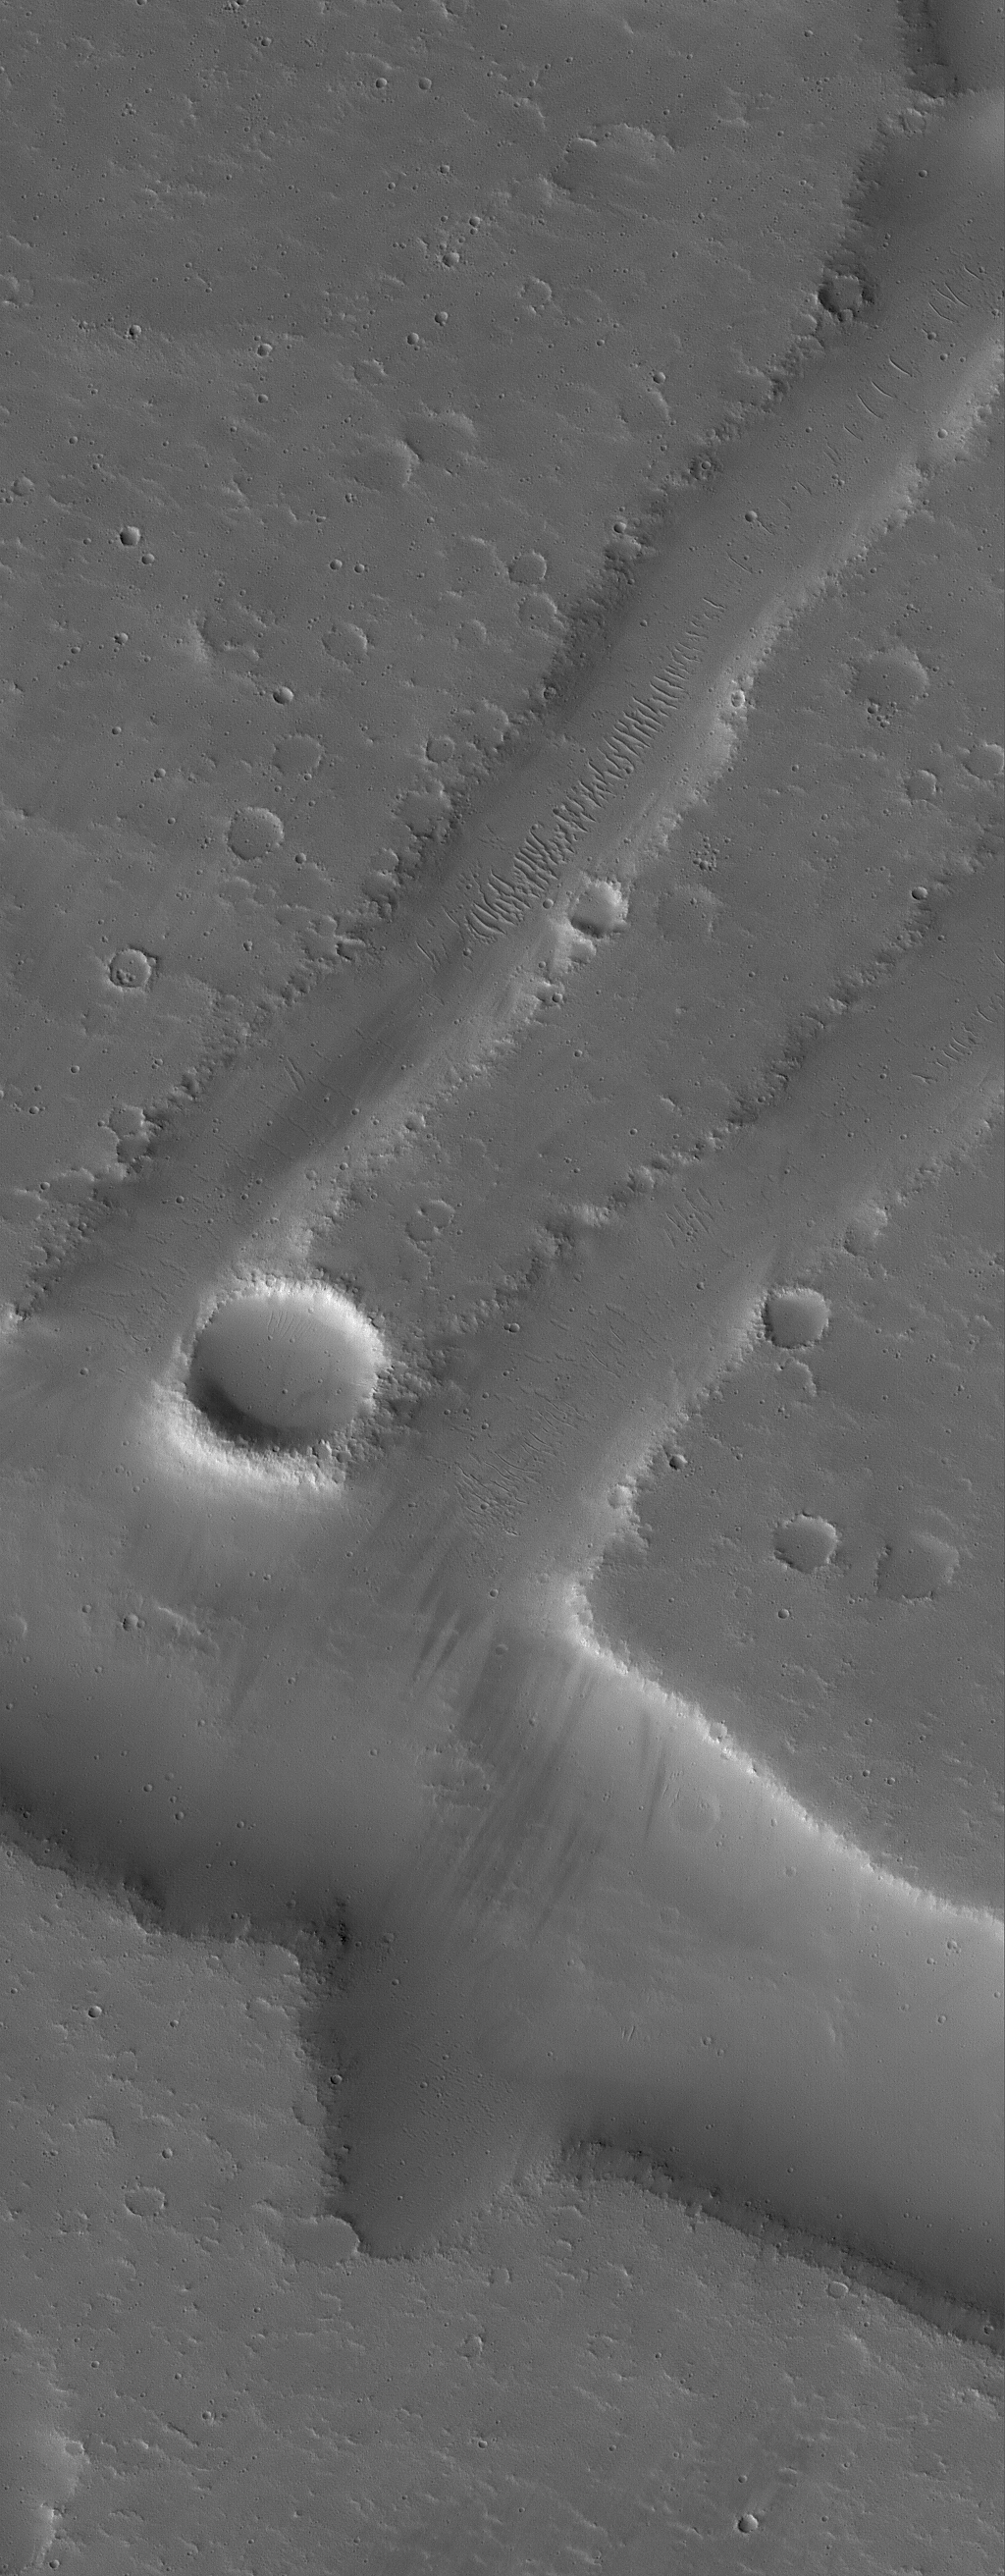

Troughs in Tharsis

25 June 2005
This Mars Global Surveyor (MGS) Mars Orbiter Camera (MOC) image shows a dust-covered landscape in northern Tharsis, including several troughs formed by faults as the crust in the region expanded, long ago.

Location near: 25.8°N, 98.2°W
Image width: ~3 km (~1.9 mi)
Illumination from: lower left
Season Northern Autumn

Credit: NASA/JPL/Malin Space Science Systems